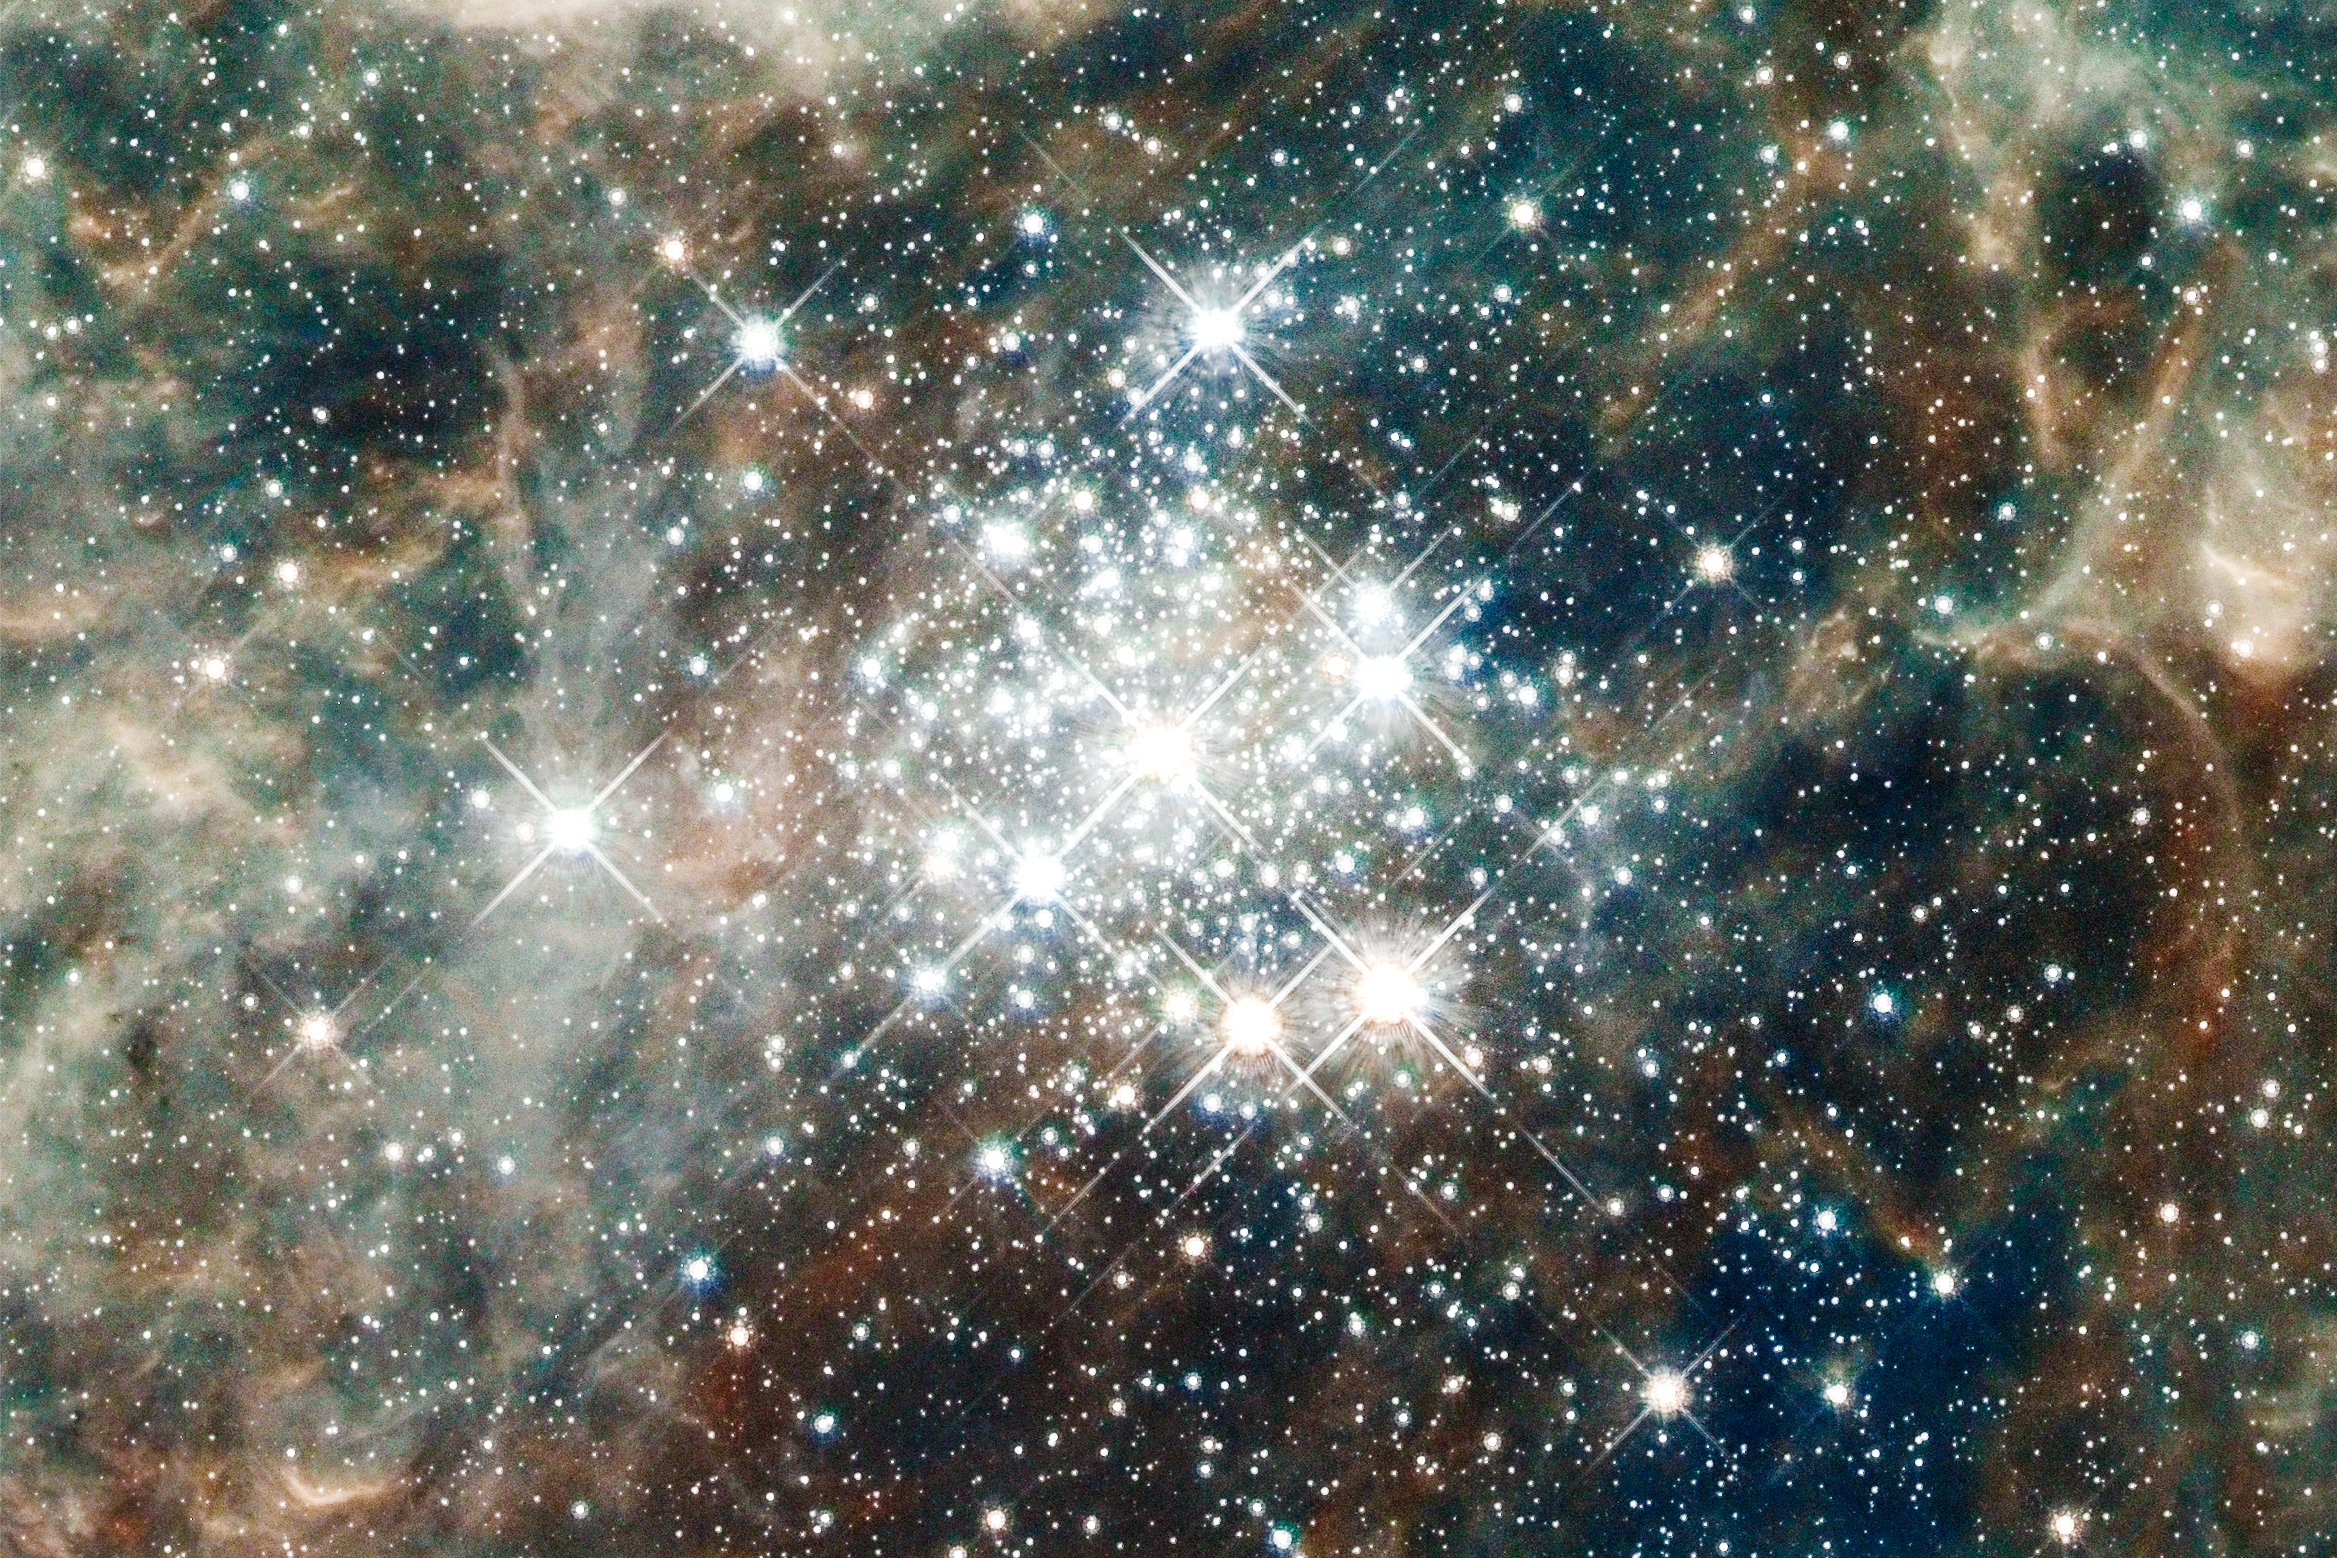

Hubble Images 30 Doradus: Hodge 301

The star cluster Hodge 301 is 20 million to 25 million years old. Hodge 301 is home to many aging, red supergiant stars, indicating the cluster is older. Roughly 40 massive stars already have exploded as supernovas. The expanding wave of debris is slamming into gas ejected by stars in R136, creating a ridge of star formation between the two clusters. The fledgling stars are embedded in dense gas and cannot be seen.

30 Doradus is the brightest, nearby star-forming region and home to the most massive stars in our cosmic neighborhood of about 25 galaxies. The nebula is close enough to Earth that Hubble can resolve individual stars, giving astronomers important information about the stars' birth and evolution. 30 Doradus resides 170,000 light-years away in the Large Magellanic Cloud, a small, satellite galaxy of our Milky Way.

Credit: NASA, ESA, D. Lennon and E. Sabbi (ESA/STScI), J. Anderson, S. E. de Mink, R. van der Marel, T. Sohn, and N. Walborn (STScI), N. Bastian (Excellence Cluster, Munich), L. Bedin (INAF, Padua), E. Bressert (ESO), P. Crowther (University of Sheffield), A. de Koter (University of Amsterdam), C. Evans (UKATC/STFC, Edinburgh), A. Herrero (IAC, Tenerife), N. Langer (AifA, Bonn), I. Platais (JHU), and H. Sana (University of Amsterdam)